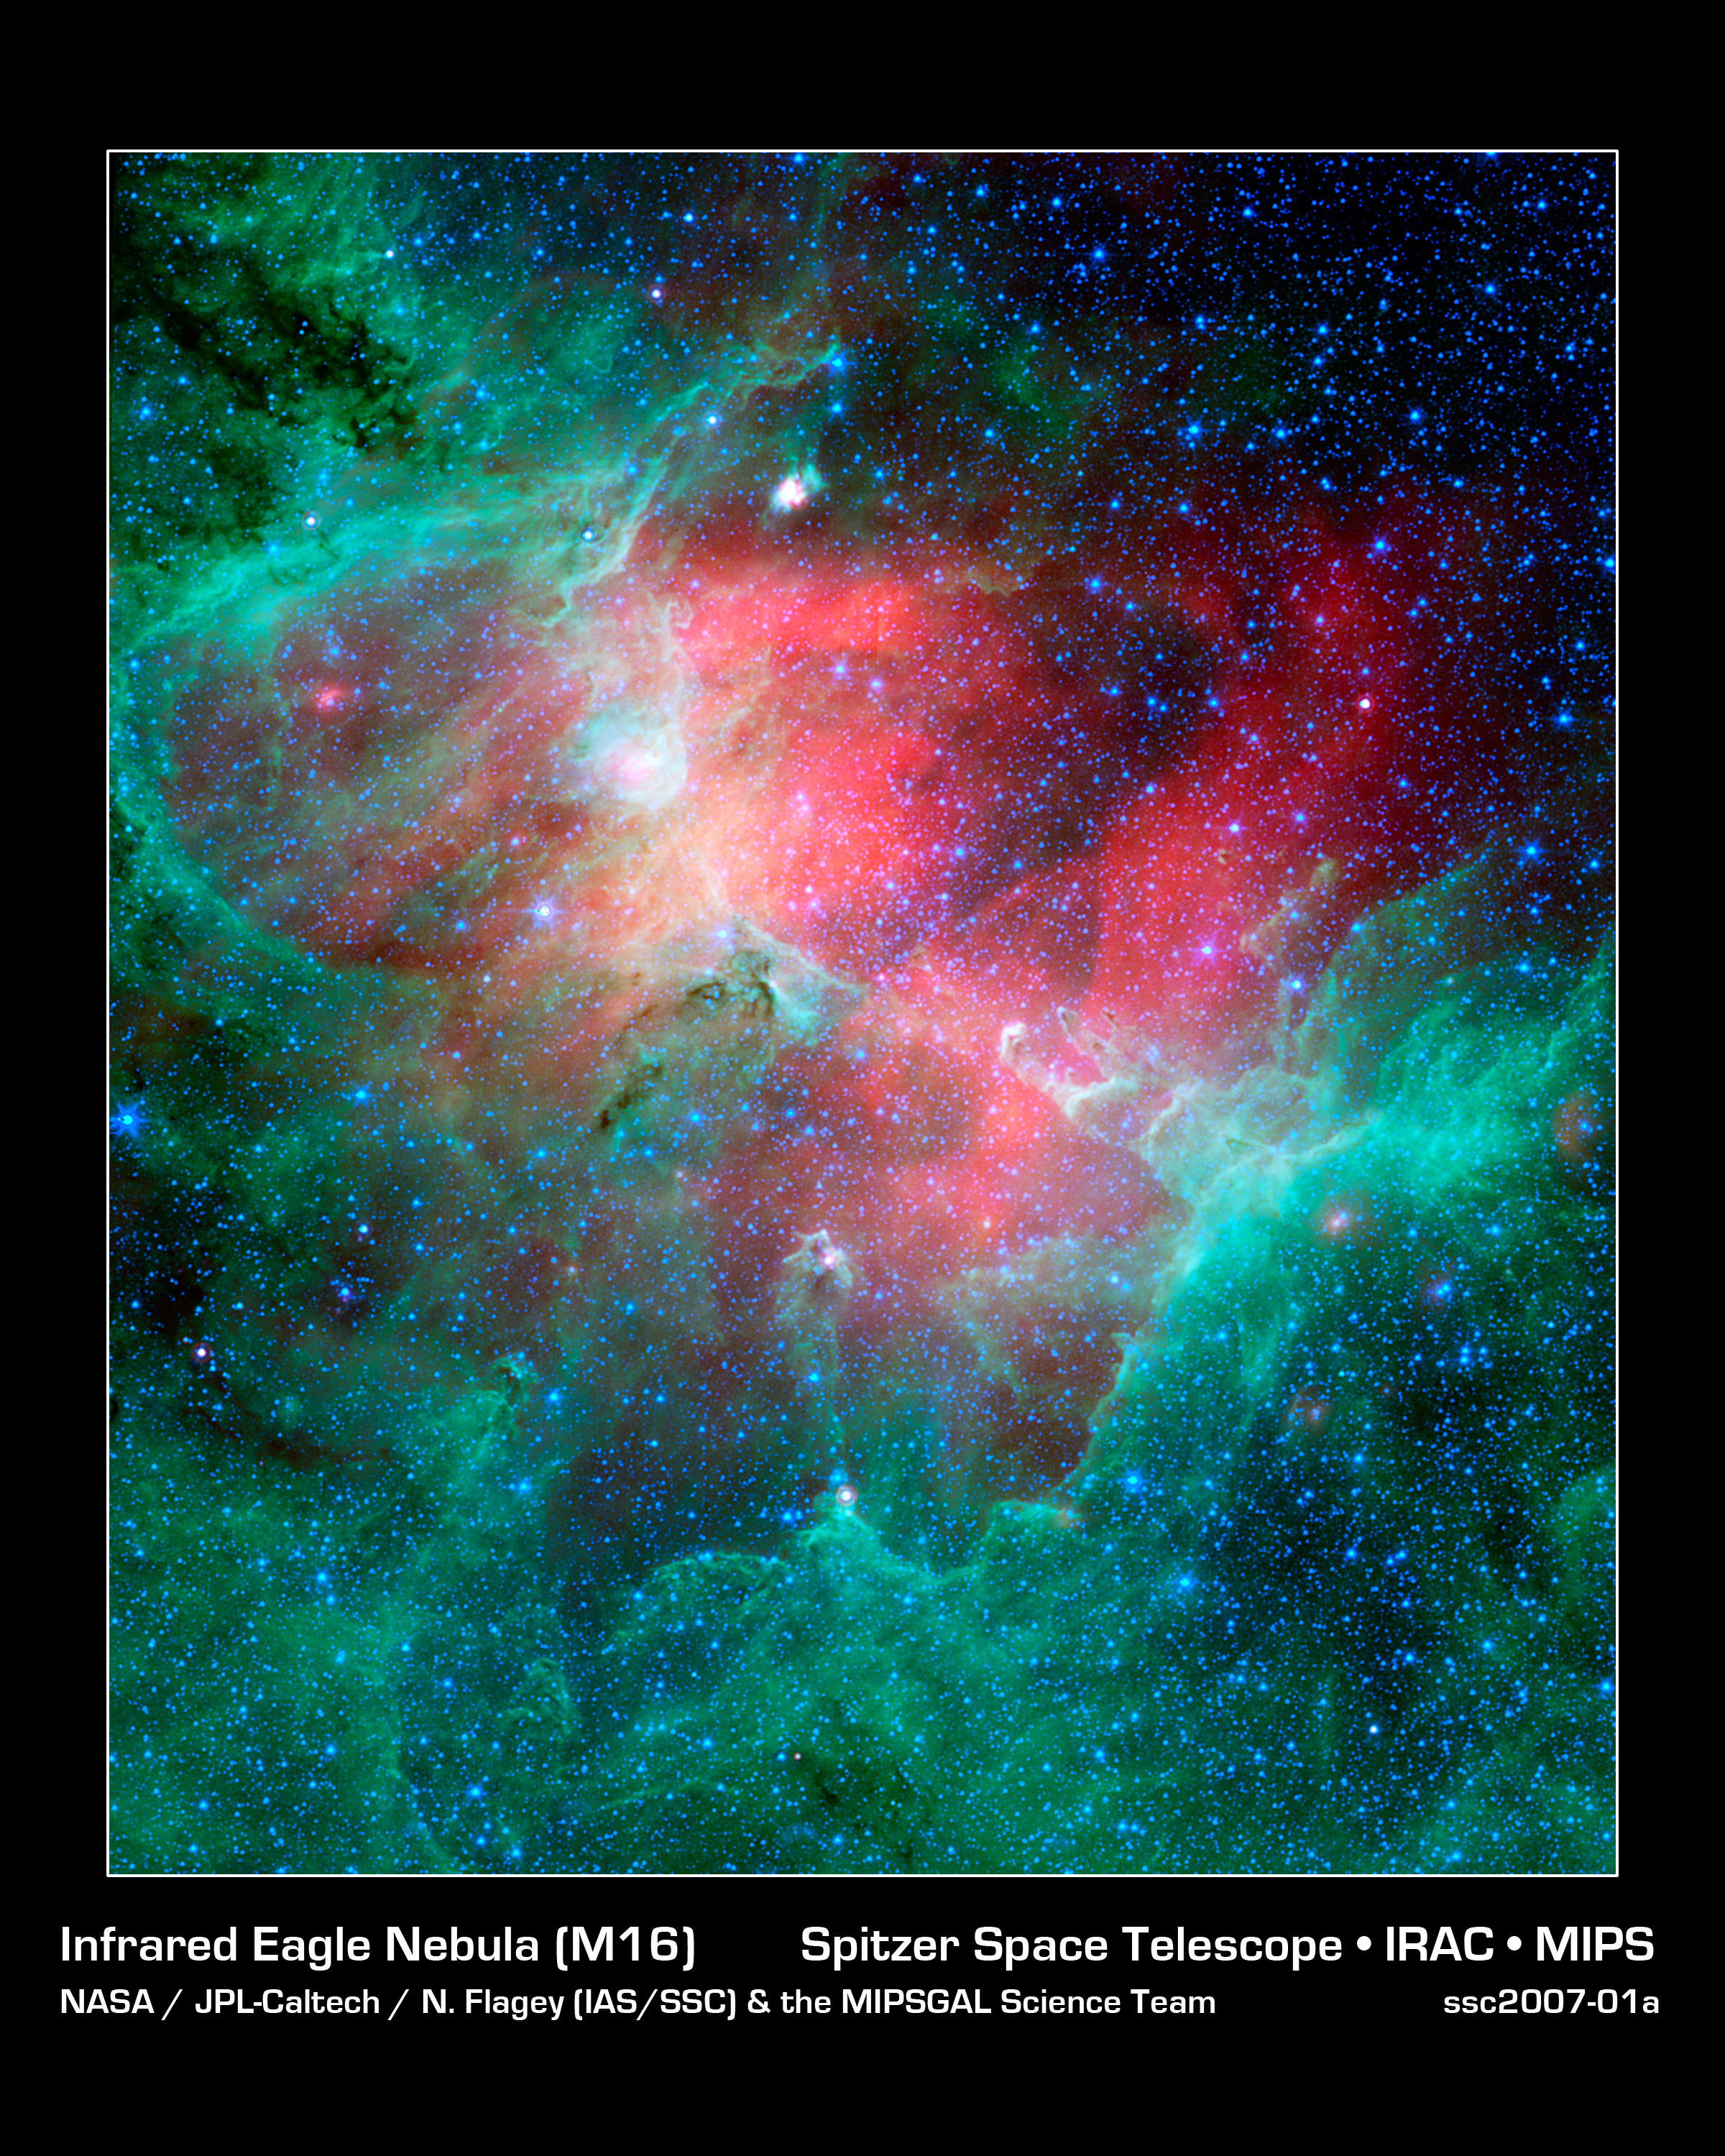

Cosmic Epic Unfolds in Infrared: the Eagle Nebula

This majestic view taken by NASA's Spitzer Space Telescope tells an untold story of life and death in the Eagle nebula, an industrious star-making factory located 7,000 light-years away in the Serpens constellation. The image shows the region's entire network of turbulent clouds and newborn stars in infrared light.

The color green denotes cooler towers and fields of dust, including the three famous space pillars, dubbed the "Pillars of Creation," which were photographed by NASA's Hubble Space Telescope in 1995.

But it is the color red that speaks of the drama taking place in this region. Red represents hotter dust thought to have been warmed by the explosion of a massive star about 8,000 to 9,000 years ago. Since light from the Eagle nebula takes 7,000 years to reach us, this "supernova" explosion would have appeared as an oddly bright star in our skies about 1,000 to 2,000 years ago.

According to astronomers' estimations, the explosion's blast wave would have spread outward and toppled the three pillars about 6,000 years ago (which means we wouldn't witness the destruction for another 1,000 years or so). The blast wave would have crumbled the mighty towers, exposing newborn stars that were buried inside, and triggering the birth of new ones.

The pillars of the Eagle nebula were originally sculpted by radiation and wind from about 20 or so massive stars hidden from view in the upper left portion of the image. The radiation and wind blew dust away, carving out a hollow cavity (center) and leaving only the densest nuggets of dust and gas (tops of pillars) flanked by columns of lighter dust that lie in shadow (base of pillars). This sculpting process led to the creation of a second generation of stars inside the pillars.

If a star did blow up in this region, it is probably located among the other massive stars in the upper left portion of the image. Its blast wave might have already caused a third generation of stars to spring from the wreckage of the busted pillars.

This image is a composite of infrared light detected by Spitzer's infrared array camera and multiband imaging photometer. Blue is 4.5-micron light; green is 8-micron light; and red is 24-micron light.

Credit: NASA/JPL-Caltech/N. Flagey (IAS/SSC & A. Noriega-Crespo (SSC/Caltech)